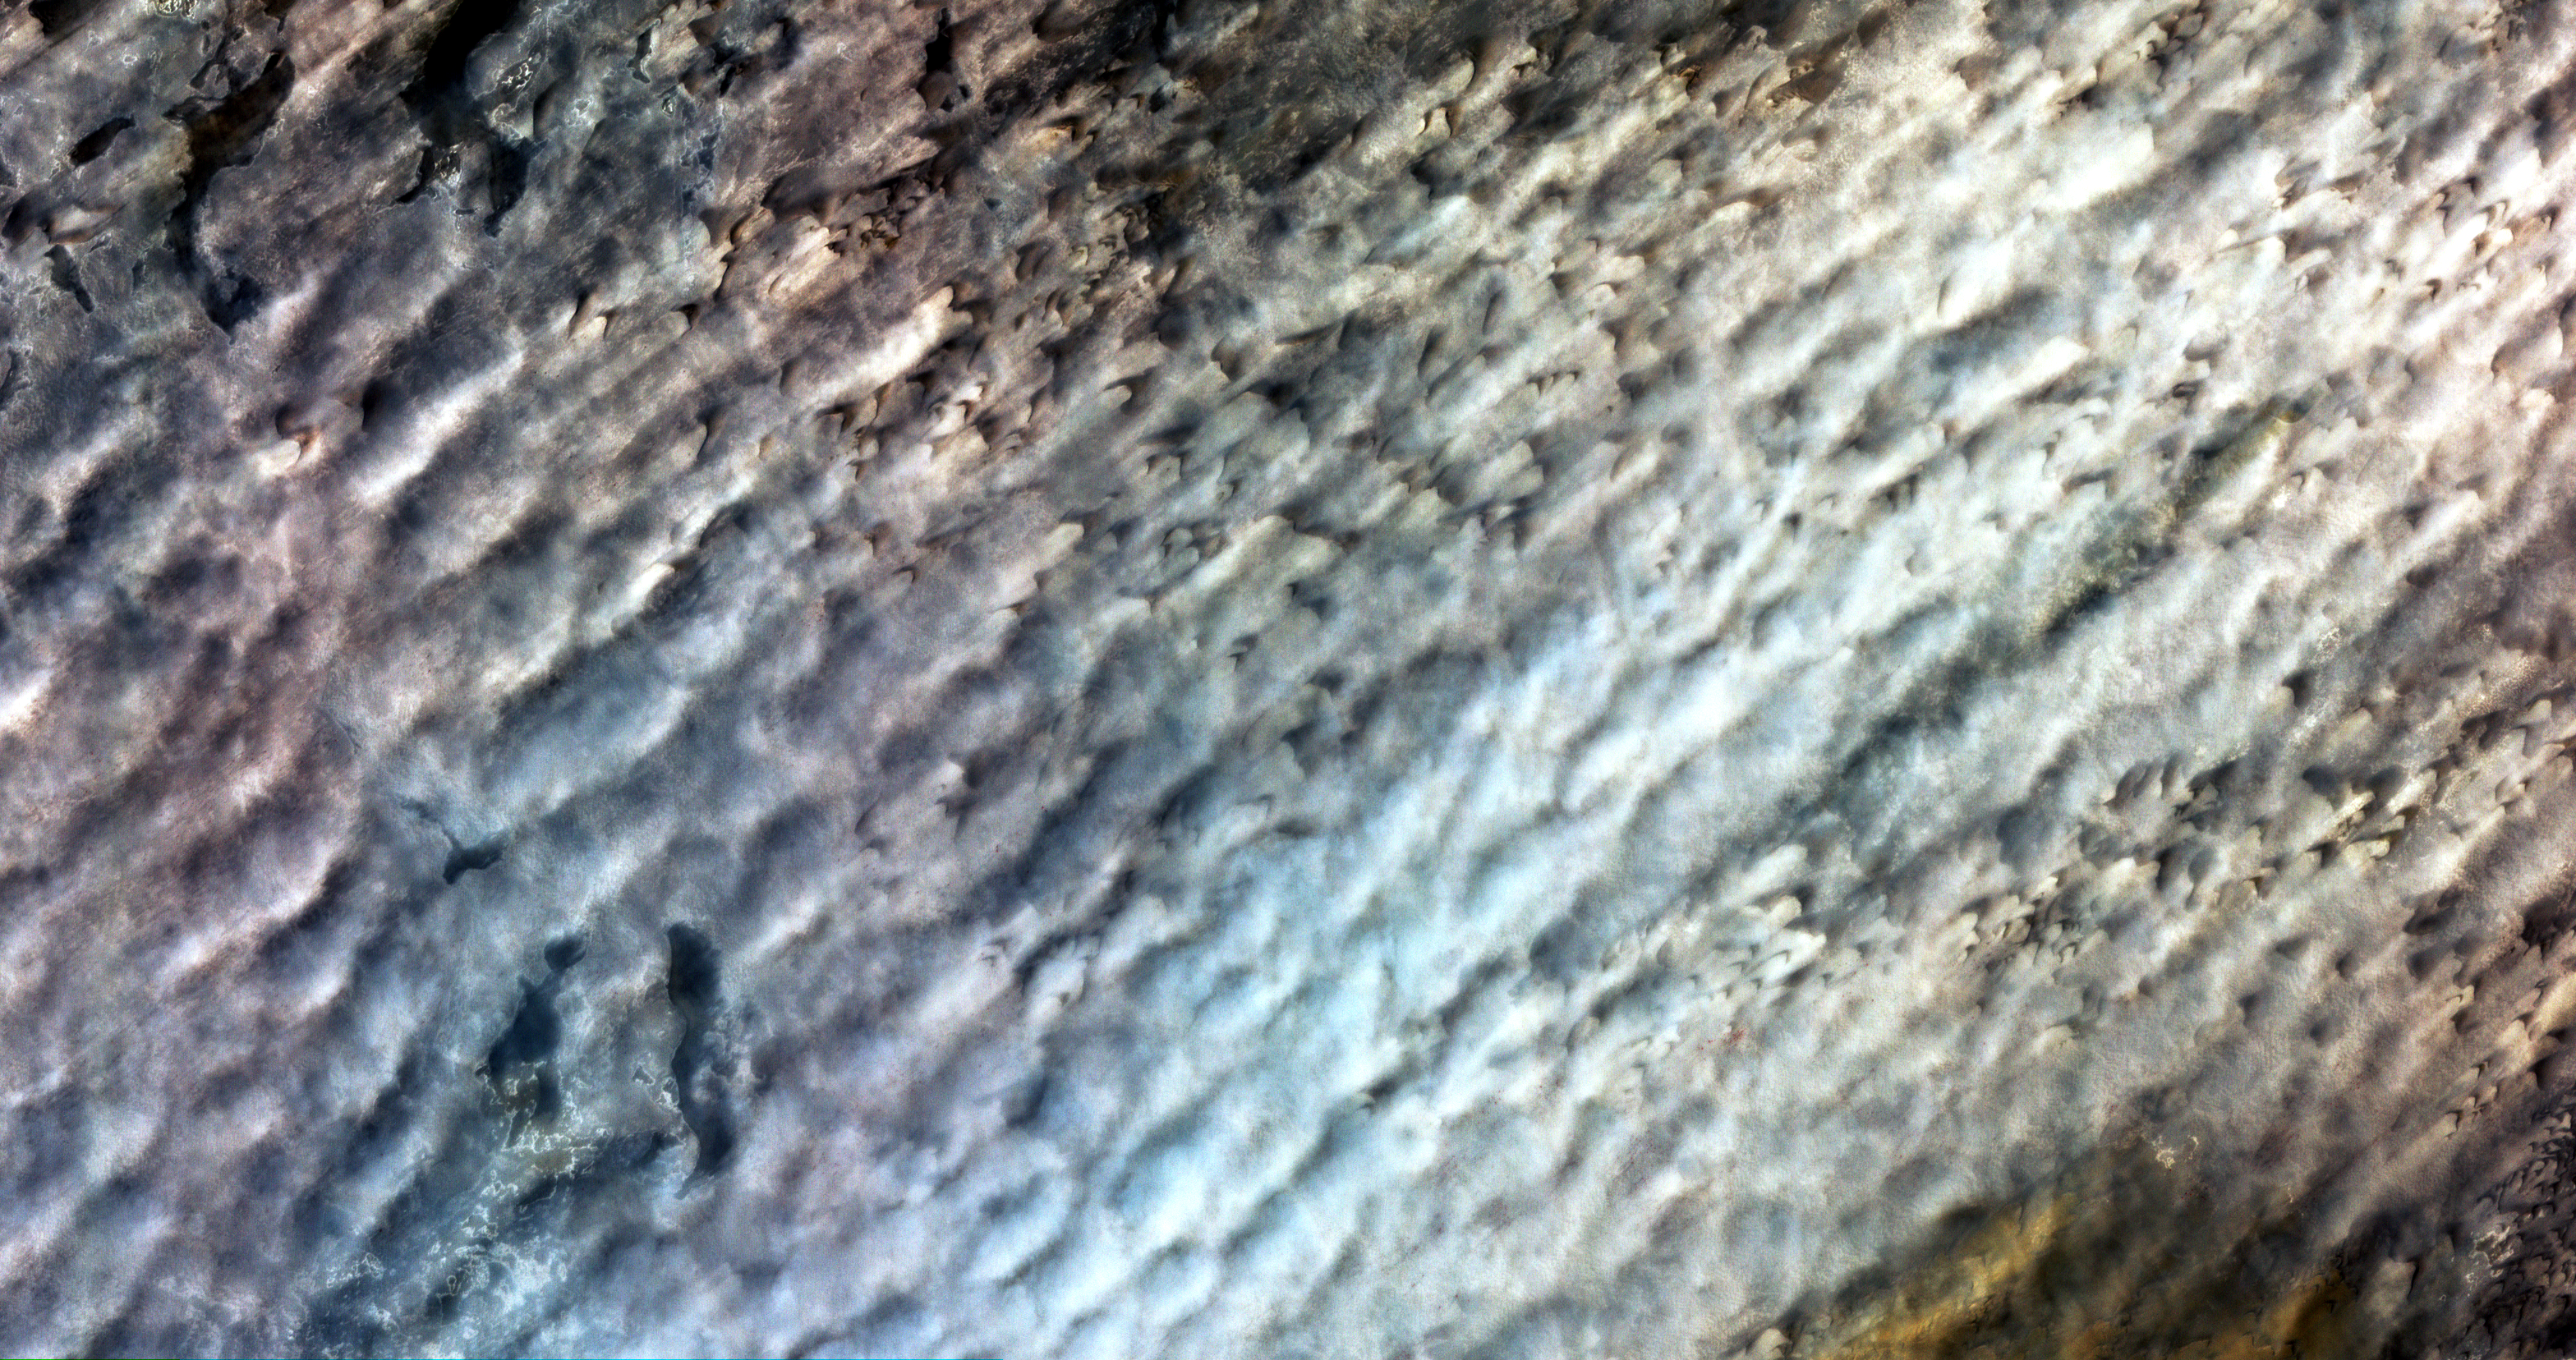

Bodele Sand Dunes, Chad

To better understand how dry landscapes respond to wind-driven changes, scientists can monitor how fast sand dunes migrate. Researchers Vermeesch and Drake used pairs of high-resolution optical satellite images taken at differing times by the Advanced Spaceborne Thermal Emission and Reflection Radiometer (ASTER) instrument on NASA’s Terra spacecraft to monitor the migration of sand dunes in the Bodele depression of northern Chad in time intervals ranging from one month to 6.5 years. The scientists used the displacement maps from the satellite image pairs to distinguish dunes from interdunes and obtain fine-scale measurements of dune heights and volumes, allowing them to estimate movements of sand over time. Their work confirmed that the Bodele dunes are some of the fastest moving sand dunes on Earth.

With its 14 spectral bands from the visible to the thermal infrared wavelength region and its high spatial resolution of 15 to 90 meters (about 50 to 300 feet), ASTER images Earth to map and monitor the changing surface of our planet.

ASTER is one of five Earth-observing instruments launched December 18, 1999, on NASA’s Terra satellite. The instrument was built by Japan’s Ministry of Economy, Trade and Industry. A joint U.S./Japan science team is responsible for validation and calibration of the instrument and the data products.

The broad spectral coverage and high spectral resolution of ASTER provides scientists in numerous disciplines with critical information for surface mapping and monitoring of dynamic conditions and temporal change. Example applications are: monitoring glacial advances and retreats; monitoring potentially active volcanoes; identifying crop stress; determining cloud morphology and physical properties; wetlands evaluation; thermal pollution monitoring; coral reef degradation; surface temperature mapping of soils and geology; and measuring surface heat balance.

The U.S. science team is located at NASA’s Jet Propulsion Laboratory, Pasadena, Calif. The Terra mission is part of NASA’s Science Mission Directorate.

More information about ASTER is available at http://asterweb.jpl.nasa.gov/.

Size: 47.4 by 24.8 kilometers (29.4 by 15.4 miles)
Location: 17 degrees North latitude, 18 degrees East longitude
Orientation: North up
Image Data: ASTER Bands 1,2,3
Original Data Resolution: 15 meters (49.2 feet)
Date Acquired: March 2, 2006

Credit: NASA/GSFC/METI/ERSDAC/JAROS, and U.S./Japan ASTER Science Team